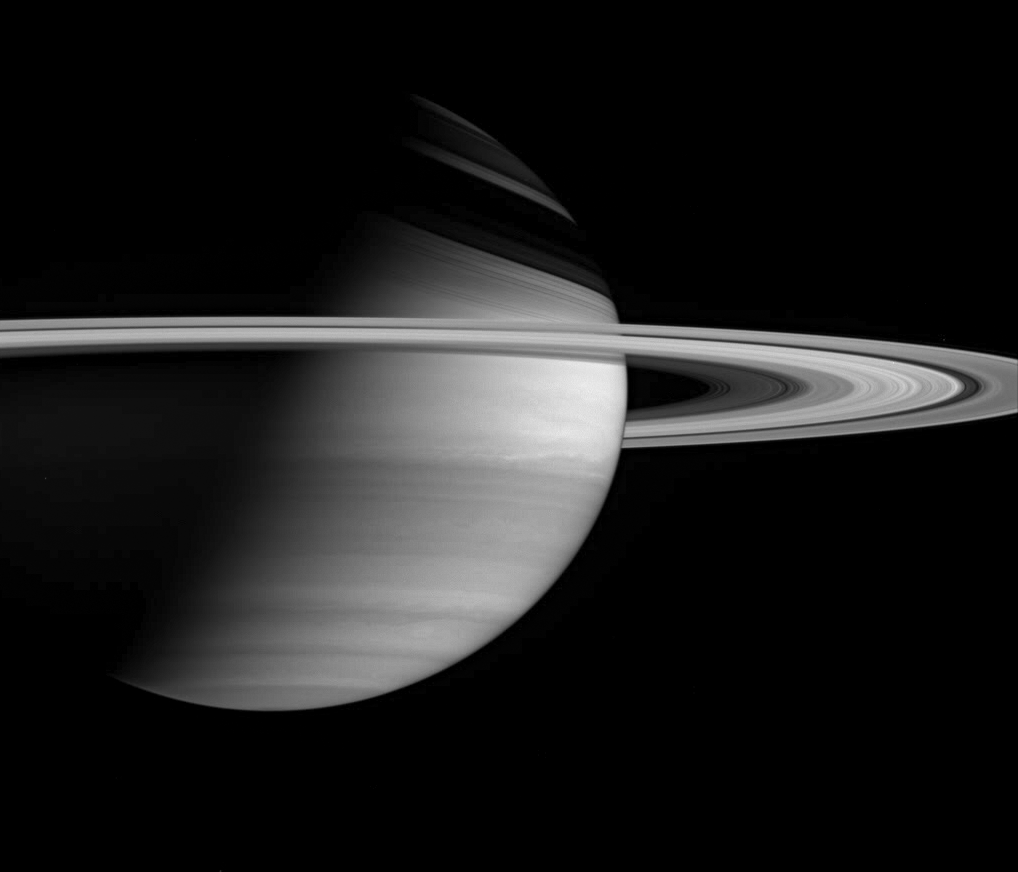

Splendid Saturn

Cassini offers this lovely, crisp view of Saturn, which shows detail in the planet’s banded atmosphere, as well as the delicate ring system.

The image has been rotated so that north on Saturn is up; the Sun illuminates Saturn from below. Saturn’s tilt throws ghostly shadows of the rings onto the northern hemisphere during the current season.

The image was taken with the Cassini spacecraft wide angle camera on Jan. 23, 2005, at a distance of approximately 2.8 million kilometers (1.7 million miles) from Saturn through a filter sensitive to wavelengths of infrared light centered at 728 nanometers. The image scale is 166 kilometers (103 miles) per pixel.

The Cassini-Huygens mission is a cooperative project of NASA, the European Space Agency and the Italian Space Agency. The Jet Propulsion Laboratory, a division of the California Institute of Technology in Pasadena, manages the mission for NASA’s Science Mission Directorate, Washington, D.C. The Cassini orbiter and its two onboard cameras were designed, developed and assembled at JPL. The imaging team is based at the Space Science Institute, Boulder, Colo.

Credit: NASA/JPL/Space Science Institute